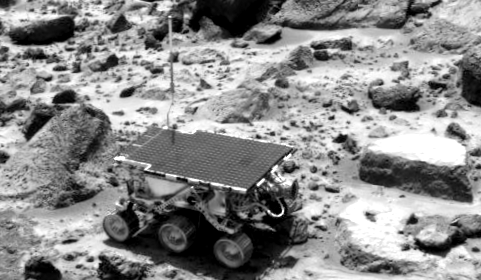

Sojourner near the “Rock Garden”

This image of the Sojourner rover was taken near the end of daytime operations on Sol 42. The rover is between the rocks “Wedge” (left) and “Flute Top” (right). Other rocks visible include “Flat Top” (behind Flute Top) and those in the Rock Garden, at the top of the frame. The cylindrical object extending from the back end of Sojourner is the Alpha Proton X-Ray Spectrometer.

Mars Pathfinder is the second in NASA’s Discovery program of low-cost spacecraft with highly focused science goals. The Jet Propulsion Laboratory, Pasadena, CA, developed and manages the Mars Pathfinder mission for NASA’s Office of Space Science, Washington, D.C. JPL is a division of the California Institute of Technology (Caltech). The Imager for Mars Pathfinder (IMP) was developed by the University of Arizona Lunar and Planetary Laboratory under contract to JPL. Peter Smith is the Principal Investigator.

Photojournal note: Sojourner spent 83 days of a planned seven-day mission exploring the Martian terrain, acquiring images, and taking chemical, atmospheric and other measurements. The final data transmission received from Pathfinder was at 10:23 UTC on September 27, 1997. Although mission managers tried to restore full communications during the following five months, the successful mission was terminated on March 10, 1998.

Credit: NASA/JPL